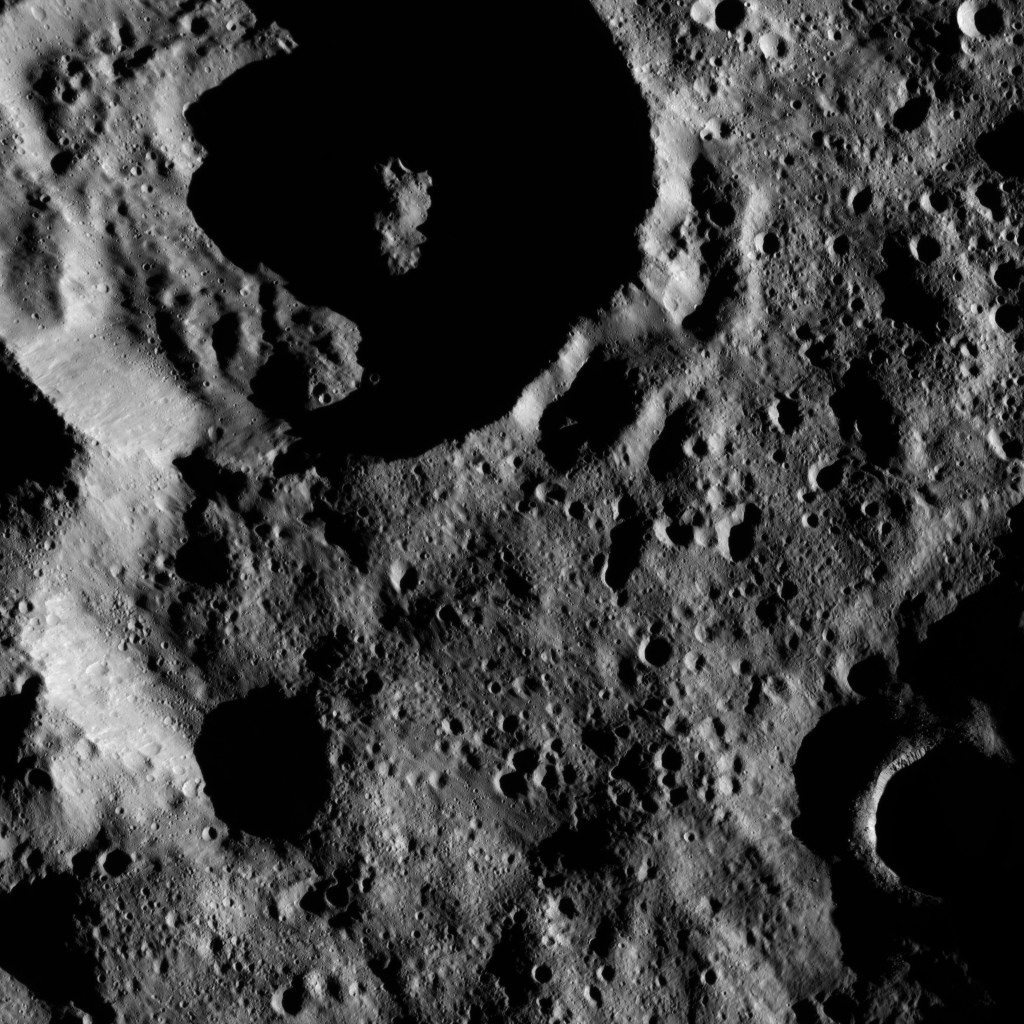

Dawn LAMO Image 139

Terrain shown in this view from Ceres lies within the large, southern hemisphere impact basin named Zadeni (80 miles, 129 kilometers across).

NASA’s Dawn spacecraft took this image on June 17, 2016, from its low-altitude mapping orbit, at a distance of about 240 miles (385 kilometers) above the surface. The image resolution is 120 feet (35 meters) per pixel.

Dawn’s mission is managed by JPL for NASA’s Science Mission Directorate in Washington. Dawn is a project of the directorate’s Discovery Program, managed by NASA’s Marshall Space Flight Center in Huntsville, Alabama. UCLA is responsible for overall Dawn mission science. Orbital ATK, Inc., in Dulles, Virginia, designed and built the spacecraft. The German Aerospace Center, the Max Planck Institute for Solar System Research, the Italian Space Agency and the Italian National Astrophysical Institute are international partners on the mission team.

Credit: NASA/JPL-Caltech/UCLA/MPS/DLR/IDA